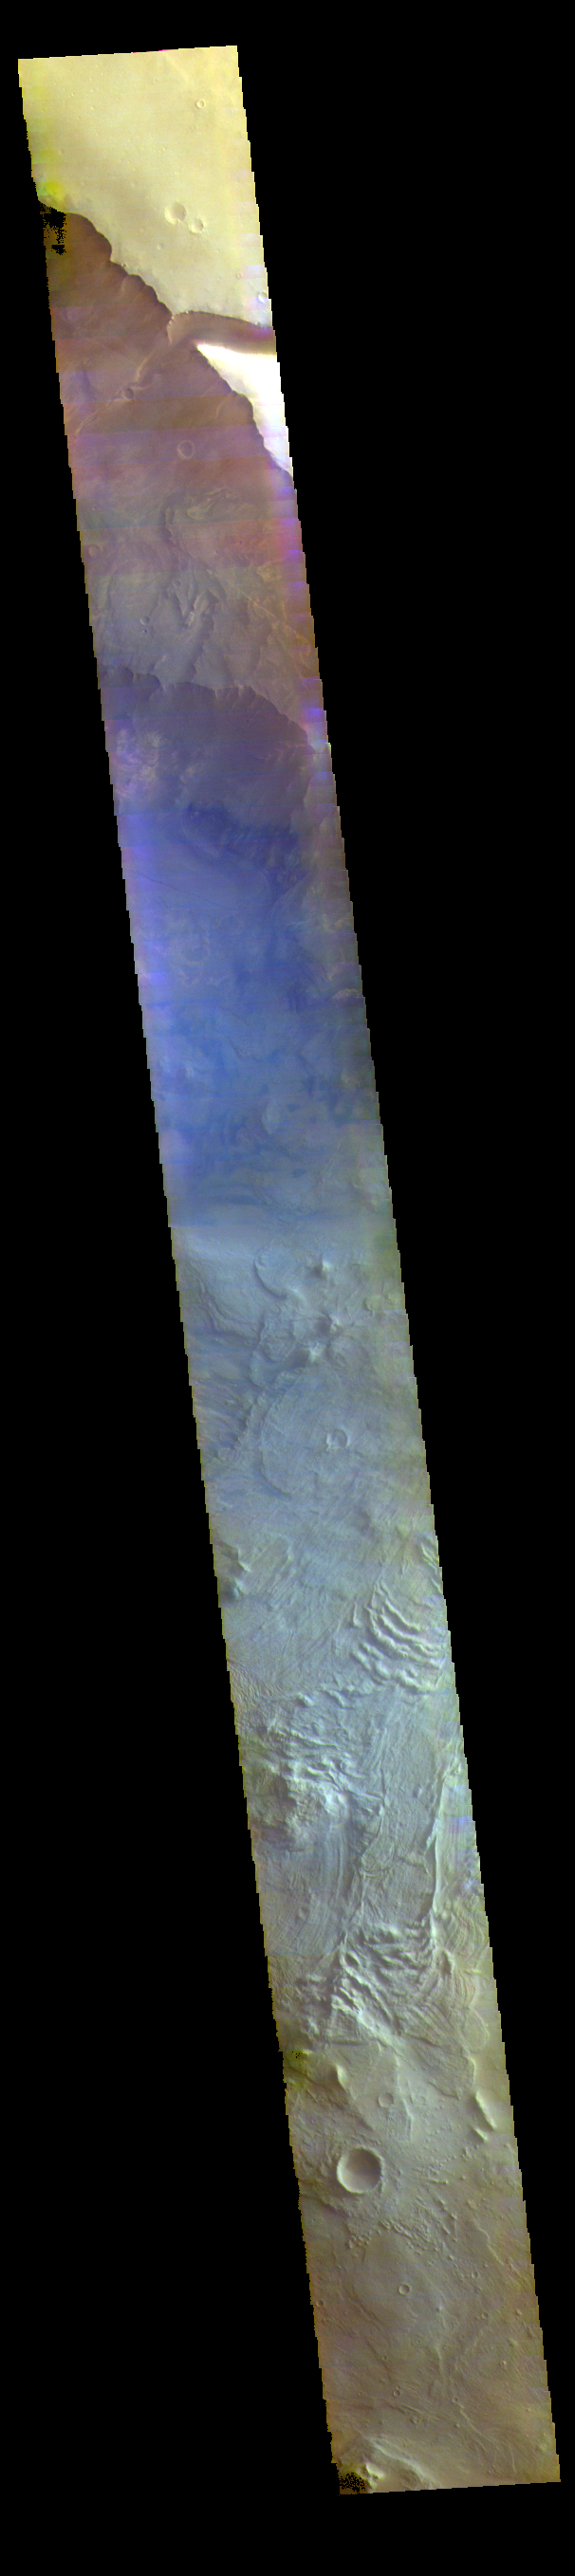

Melas Chasma – False Color

This false color image is located within Melas Chasma. The lobate forms at the bottom of the image are the remnants of landslides that crashed from the top of the cliff sides to the bottom of the chasma, a distance of 9km (5.5 miles). This distance is equivalent to the height of Mount Everest – the tallest land based mountain in the world.

The THEMIS VIS camera contains 5 filters. The data from different filters can be combined in multiple ways to create a false color image. These false color images may reveal subtle variations of the surface not easily identified in a single band image.

Credit: NASA/JPL-Caltech/ASU